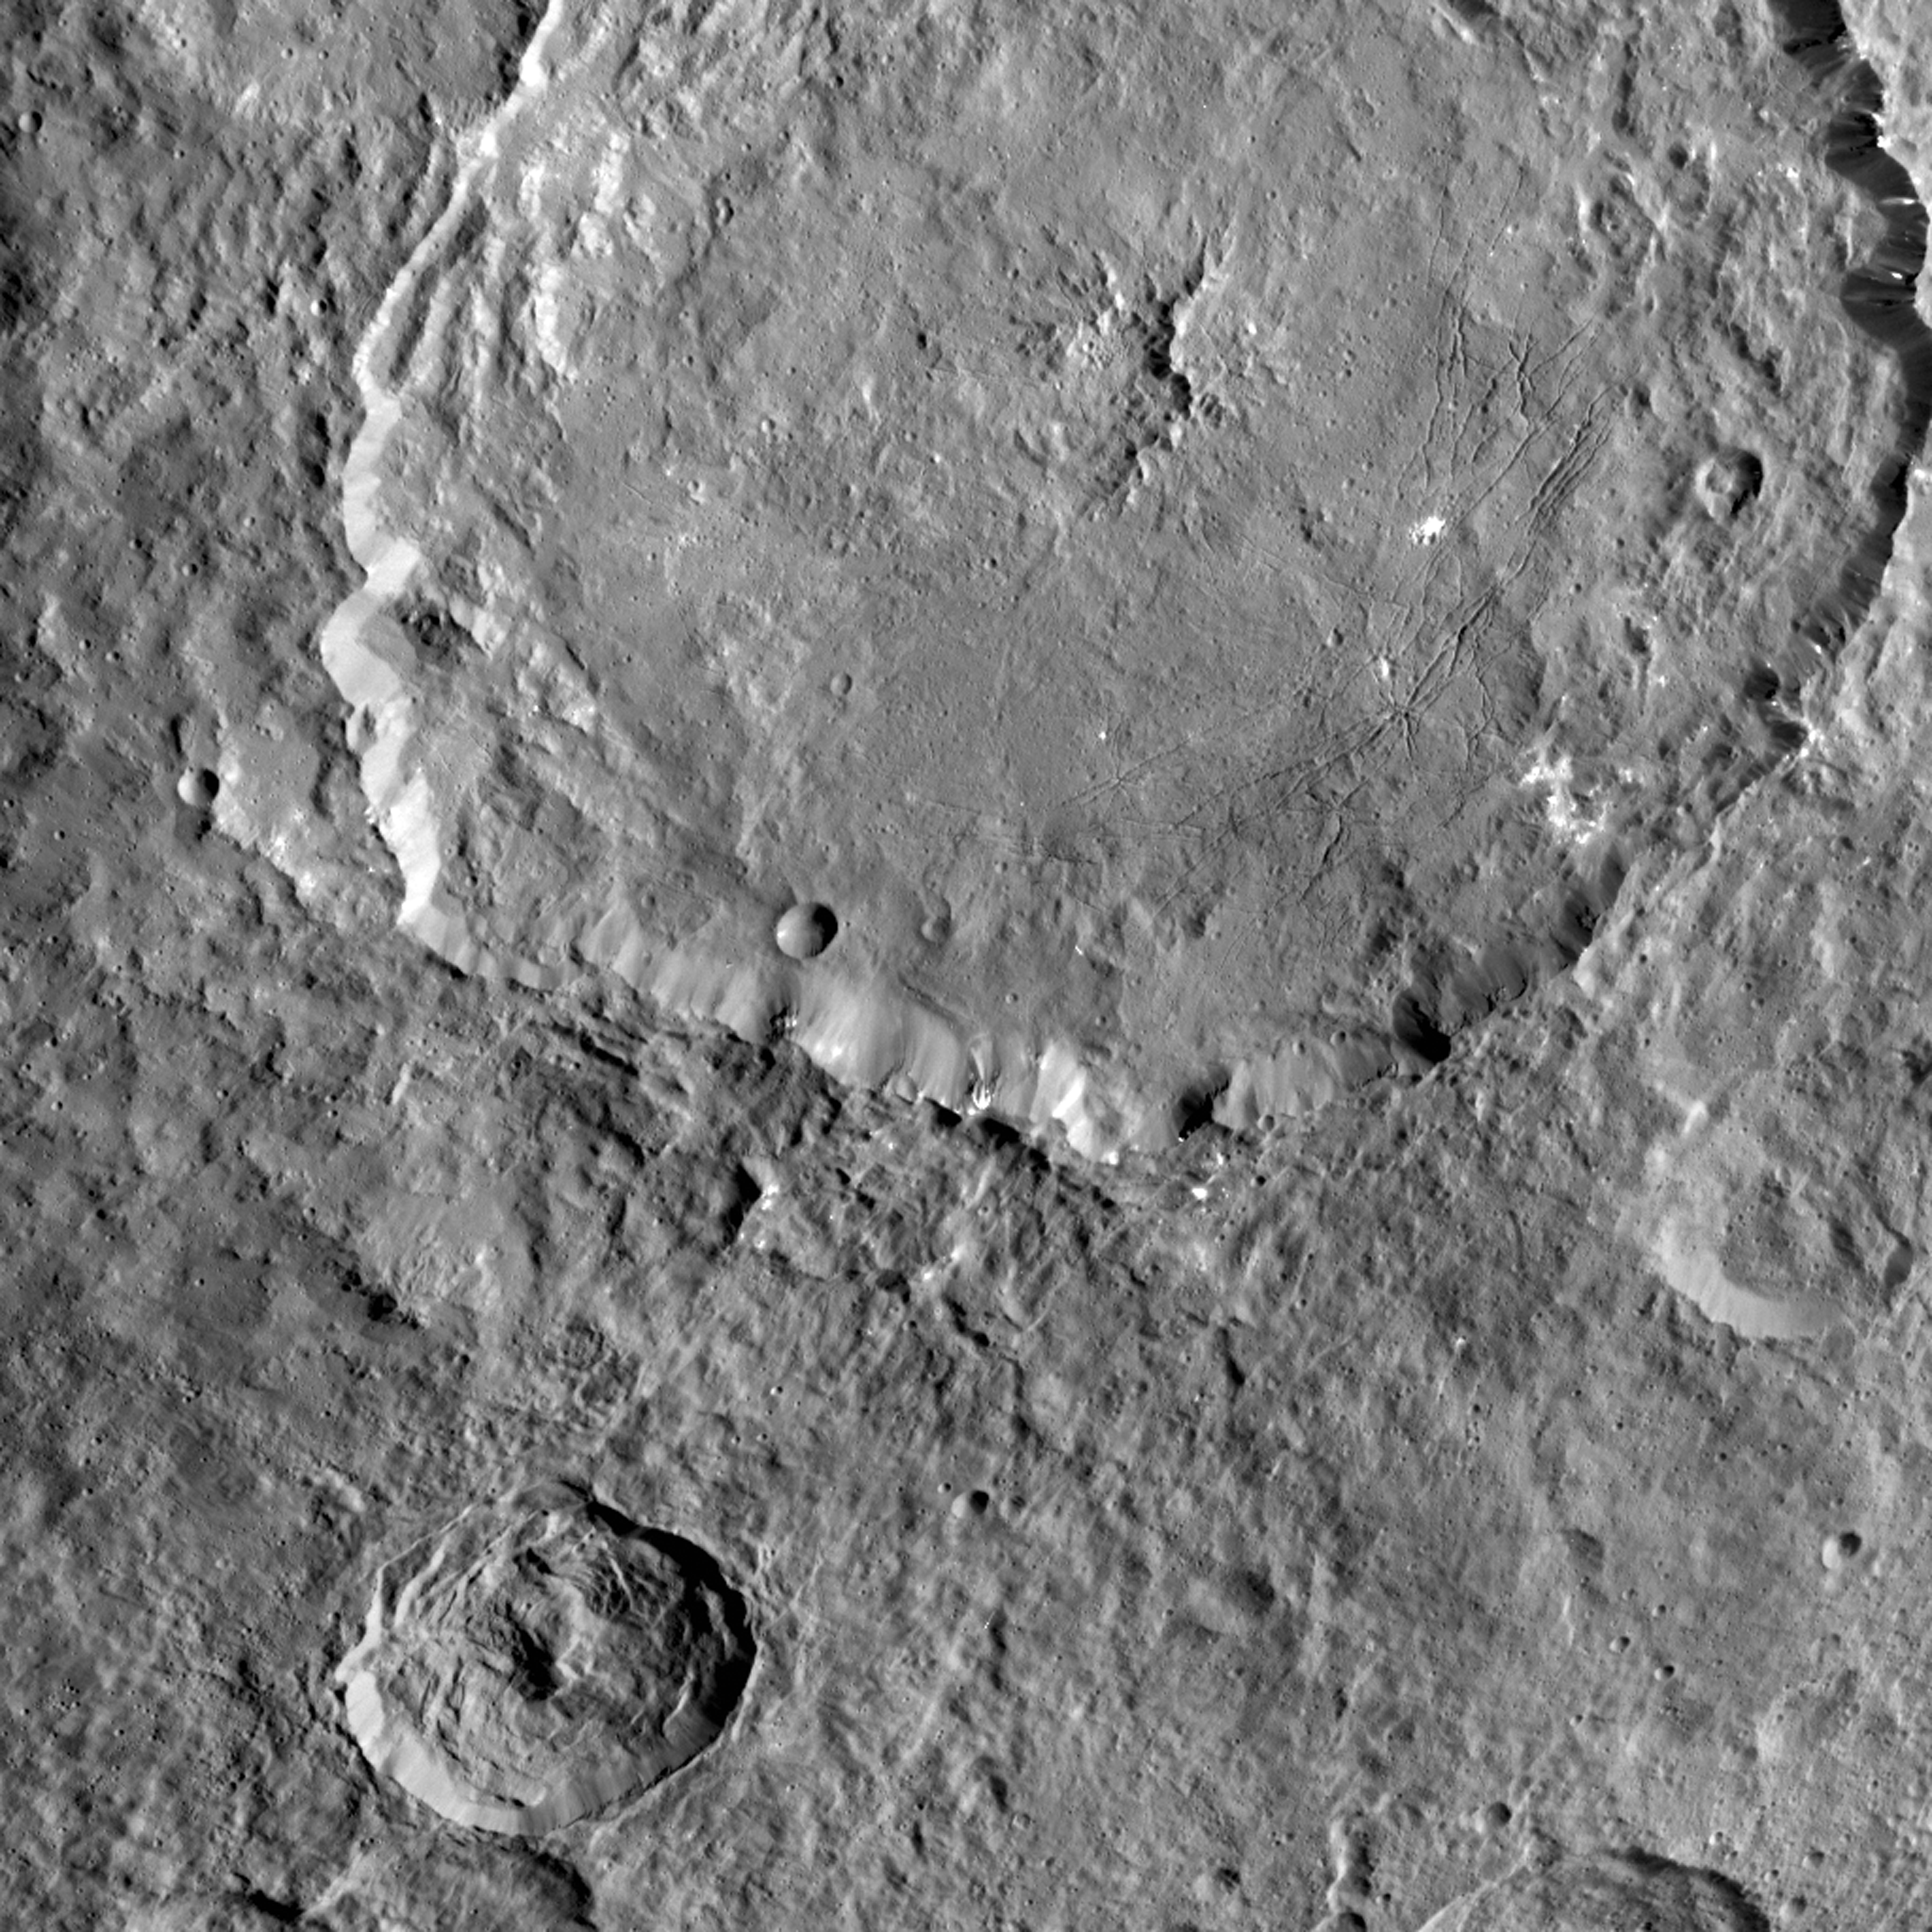

Dantu Crater

This image from NASA’s Dawn spacecraft shows Dantu Crater, which is 78 miles (126 kilometers) across. Its shape is reminiscent of Occator Crater — in particular, they both have shallow floors and central pits. This suggests melting and possibly some hydrothermal activity occurred following impact that formed Dantu. Part of the energy generated by the impact would have been turned into heat.

The relatively warm temperatures found at the low latitudes of Dantu and Occator make it easier for Ceres’ ice-rich material to melt as a consequence of impact-generated heat. The unnamed crater seen below Dantu in this image is smaller and has a much rougher floor. This is because the smaller impact event would not have generated as much heat.

The numerous bright spots found across the crater suggest bright material may be just below the surface, exposed through small impacts and landslides. Ejected material from Dantu extends up to Kerwan crater, with a dark color reminiscent of material that came from Occator.

Dantu was named for the Ghanaian god associated with the planting of the corn.

This picture was taken by the Dawn framing camera on September 25, 2015, from 915 miles (1,470 kilometers) altitude. The center coordinates of this picture are 22 degrees north latitude, 133 degrees east longitude.

Dawn’s mission is managed by JPL for NASA’s Science Mission Directorate in Washington. Dawn is a project of the directorate’s Discovery Program, managed by NASA’s Marshall Space Flight Center in Huntsville, Alabama. UCLA is responsible for overall Dawn mission science. Orbital ATK Inc., in Dulles, Virginia, designed and built the spacecraft. The German Aerospace Center, Max Planck Institute for Solar System Research, Italian Space Agency and Italian National Astrophysical Institute are international partners on the mission team.

Credit: NASA/JPL-Caltech/UCLA/MPS/DLR/IDA